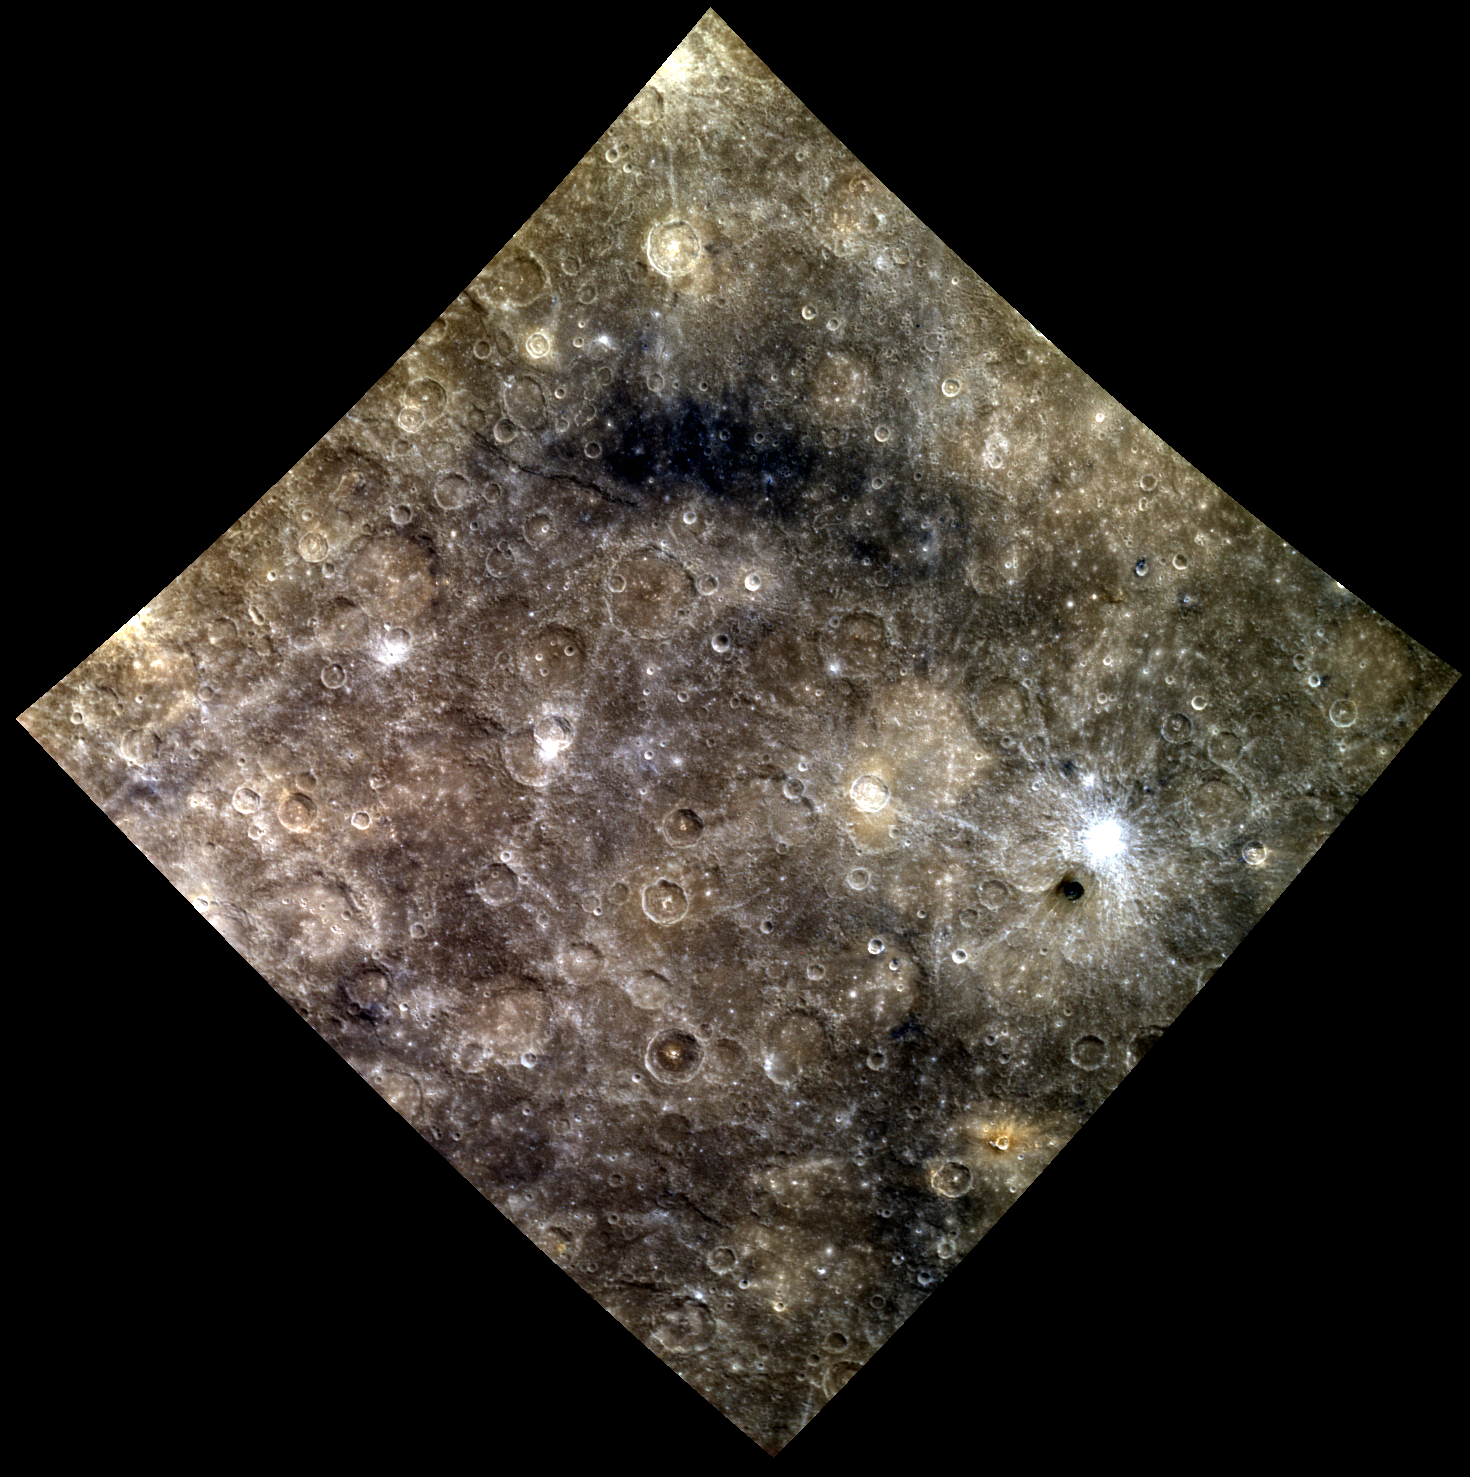

The Many Colors of Mercury

This scene lies between Moody and Amaral craters. The patch of dark blue Low Reflectance Material (LRM) in the upper center of the image and the bright rayed crater on the right make this a diverse view of Mercury’s surface. Perhaps the most enigmatic feature in this image is the small very dark crater just below the bright rayed crater on the right. This dark crater can also be seen near the center of this limb image.

This image was acquired as part of MDIS’s high-resolution 3-color imaging campaign. The 3-color campaign is a major mapping activity in MESSENGER’s extended mission. It complements the 8-color base map (at an average resolution of 1 km/pixel) acquired during MESSENGER’s primary mission by imaging Mercury’s surface in a subset of the color filters at the highest resolution possible. The three narrow-band color filters are centered at wavelengths of 430 nm, 750 nm, and 1000 nm, and image resolutions generally range from 100 to 400 meters/pixel in the northern hemisphere.

Date acquired: June 20, 2012
Image Mission Elapsed Time (MET): 248689510, 248689502, 248689506
Image ID: 2051631, 2051629, 2051630
Instrument: Wide Angle Camera (WAC) of the Mercury Dual Imaging System (MDIS)
WAC filters: 9, 7, 6 (996, 748, 433 nanometers) in red, green, and blue
Center Latitude: -22.00°
Center Longitude: 137.8° E
Resolution: 829 meters/pixel
Scale: This image spans a distance of about 1200 km (745 miles).
Incidence Angle: 28.9°
Emission Angle: 0.3°
Phase Angle: 29.0°

The MESSENGER spacecraft is the first ever to orbit the planet Mercury, and the spacecraft’s seven scientific instruments and radio science investigation are unraveling the history and evolution of the Solar System’s innermost planet. Visit the Why Mercury? section of this website to learn more about the key science questions that the MESSENGER mission is addressing. During the one-year primary mission, MDIS acquired 88,746 images and extensive other data sets. MESSENGER is now in a year-long extended mission, during which plans call for the acquisition of more than 80,000 additional images to support MESSENGER’s science goals.

These images are from MESSENGER, a NASA Discovery mission to conduct the first orbital study of the innermost planet, Mercury. For information regarding the use of images, see the MESSENGER image use policy.

Credit: NASA/Johns Hopkins University Applied Physics Laboratory/Carnegie Institution of Washington